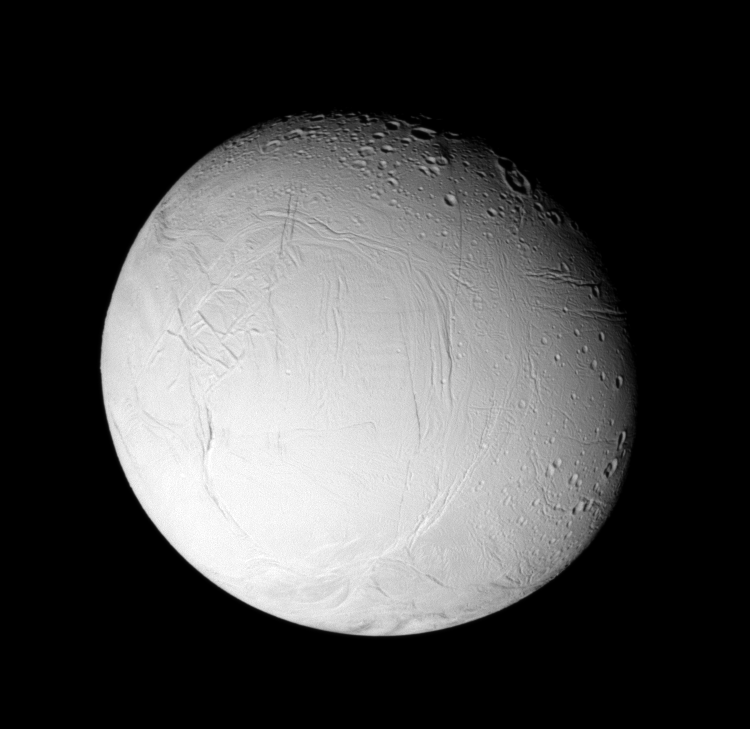

Fresh Features on Enceladus (Monochrome)

Wrinkles and cracks have reworked the surface of Enceladus, perhaps due to the influence of tidal stresses. The monochrome view also makes it clear that certain geological provinces on the moon have been altered by the activity, erasing ancient craters, while other places have retained much of the cratering record.

See PIA07708 for a false-color version of this view.

Terrain on the trailing hemisphere of Enceladus (505 kilometers, or 314 miles across) is seen here. North is up.

The image was taken using a near infrared spectral filter sensitive to wavelengths of light centered at 752 nanometers. The view was obtained using the Cassini spacecraft narrow-angle camera on Jan. 17, 2006 at a distance of approximately 153,000 kilometers (95,000 miles) from Enceladus and at a Sun-Enceladus-spacecraft, or phase angle, of 29 degrees. Image scale is 912 meters (2,994 feet) per pixel.

The Cassini-Huygens mission is a cooperative project of NASA, the European Space Agency and the Italian Space Agency. The Jet Propulsion Laboratory, a division of the California Institute of Technology in Pasadena, manages the mission for NASA’s Science Mission Directorate, Washington, D.C. The Cassini orbiter and its two onboard cameras were designed, developed and assembled at JPL. The imaging operations center is based at the Space Science Institute in Boulder, Colo.

Credit: NASA/JPL/Space Science Institute